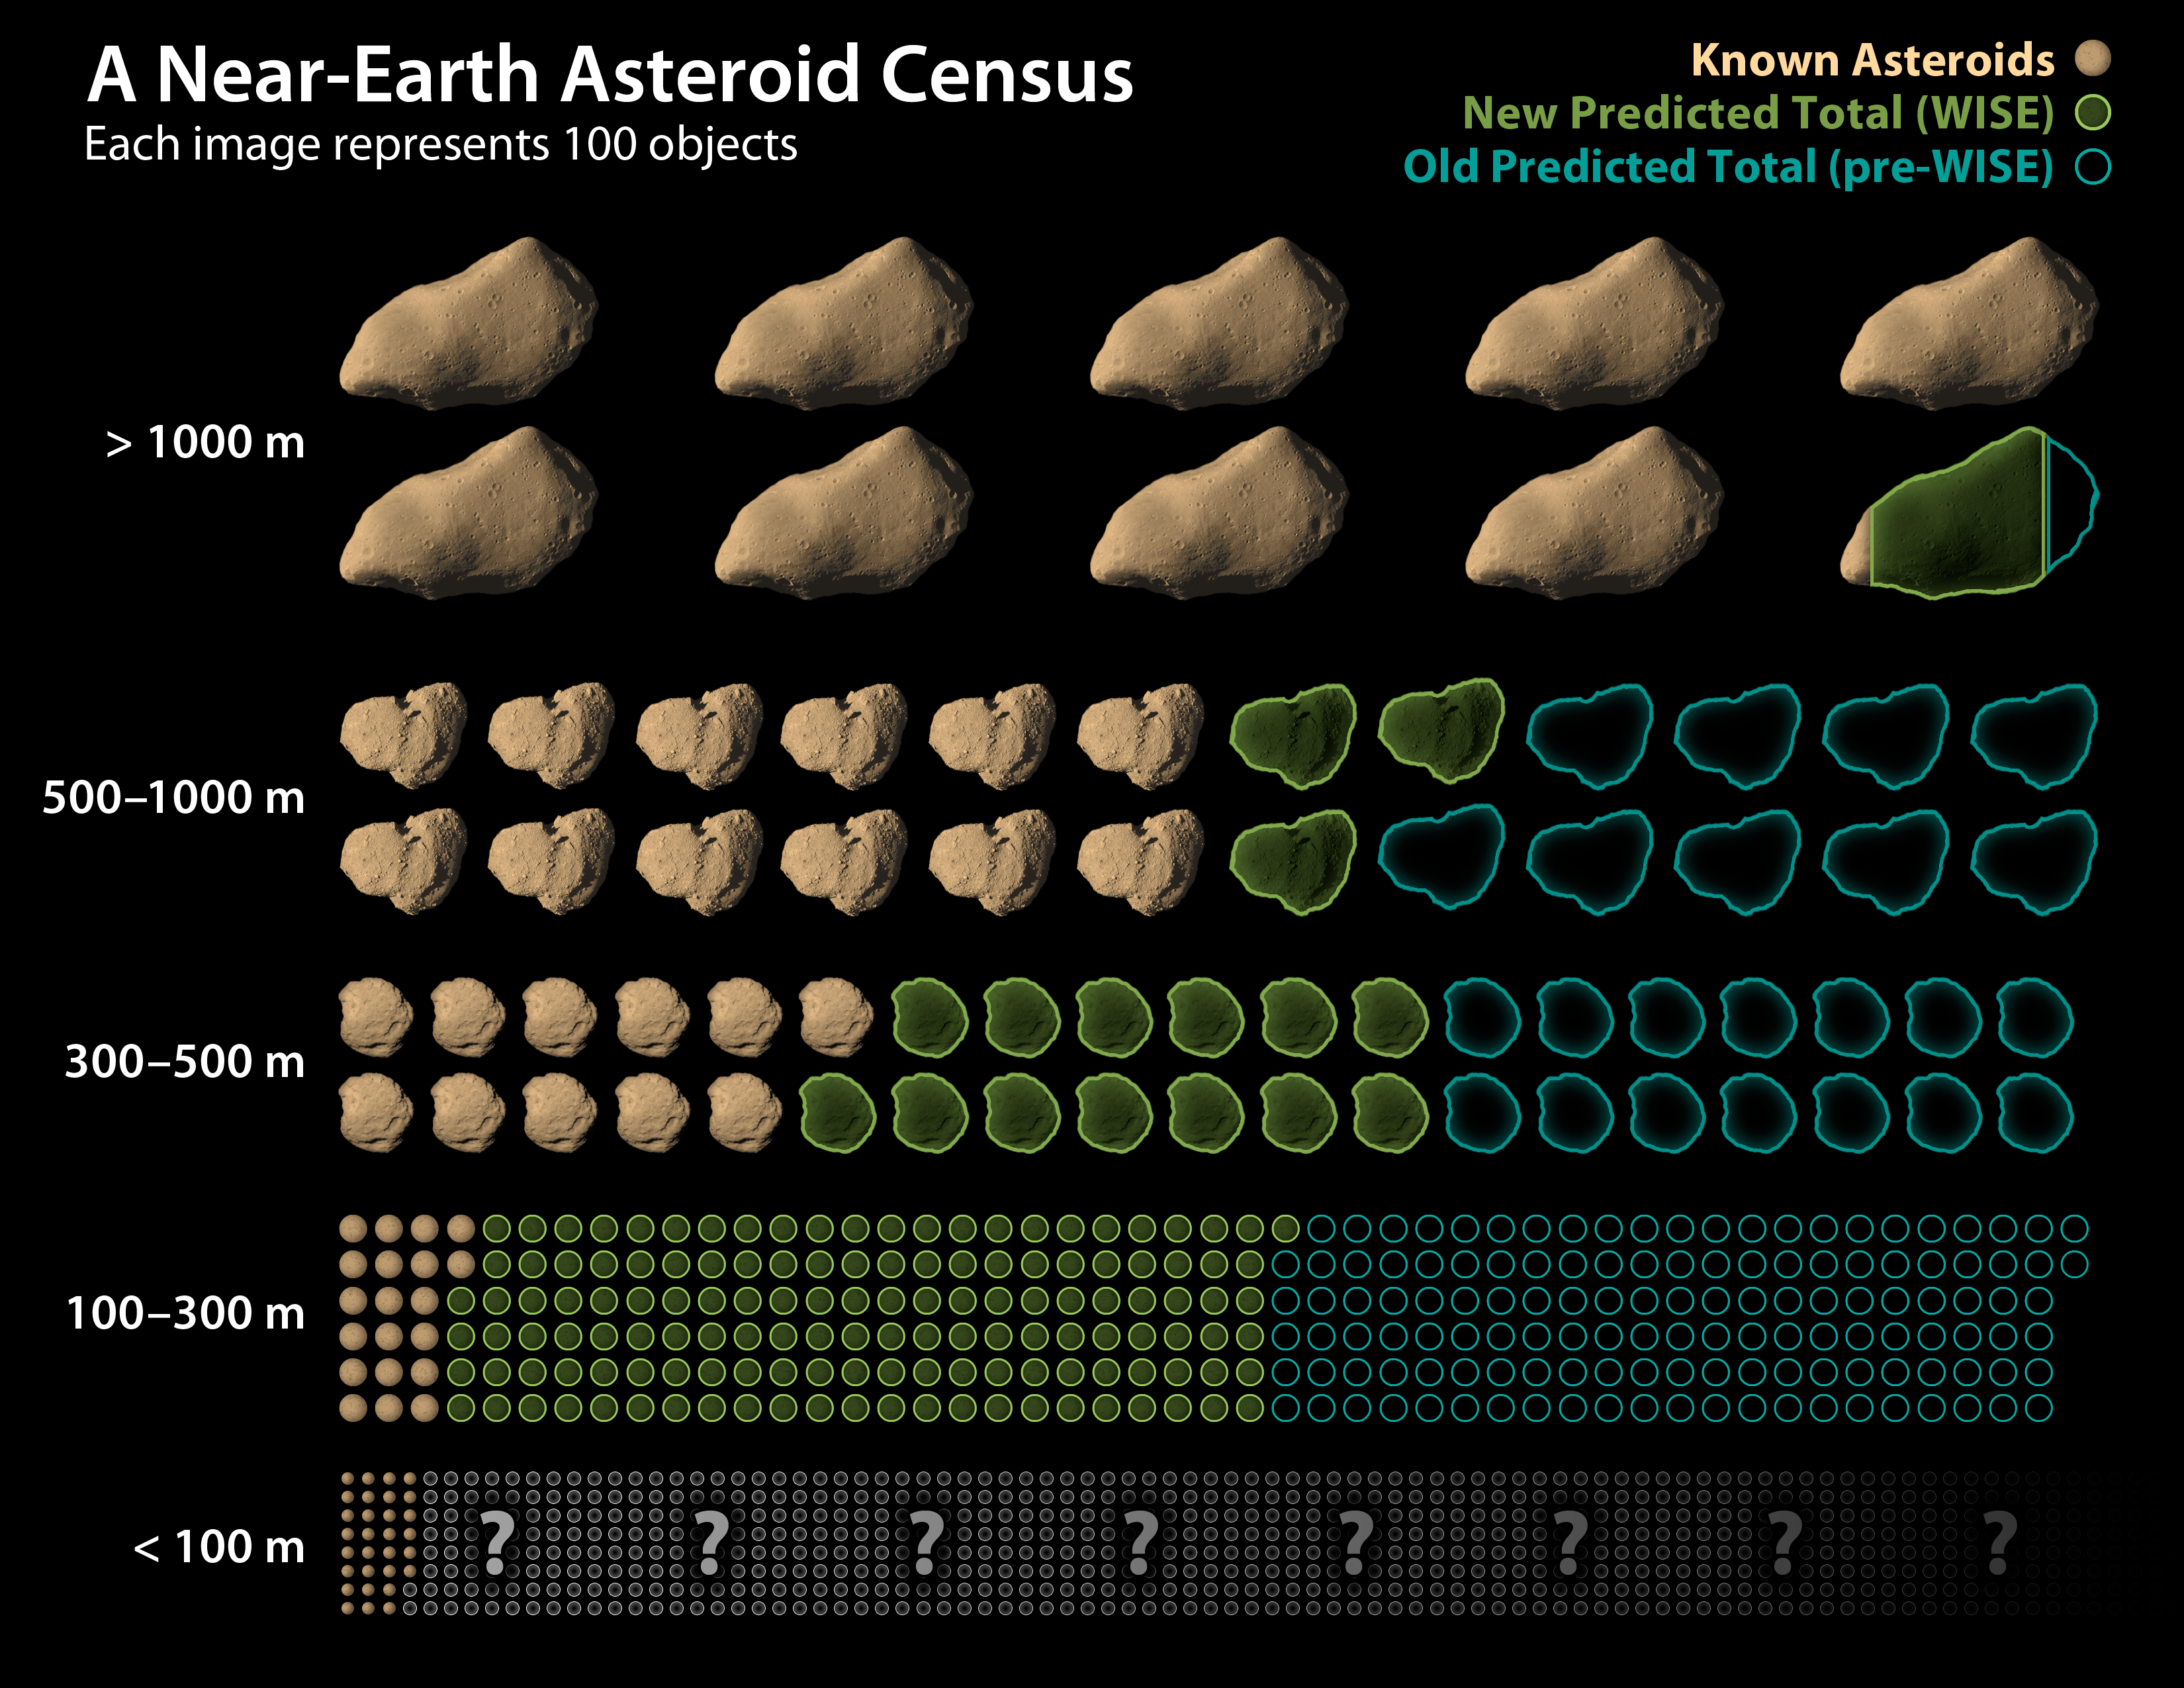

WISE Revises Numbers of Asteroids Near Earth

This chart shows how data from NASA’s Wide-field Infrared Survey Explorer, or WISE, has led to revisions in the estimated population of near-Earth asteroids. The infrared-sensing telescope performed the most accurate survey to date of a slice of this population as part of project called NEOWISE. This allowed the science team to make new estimates of the total numbers of the objects in different size categories. NEOWISE observed more than 500 objects larger than 100-meters (330-feet) wide — what can be thought of as medium to large-size asteroids. Near-Earth asteroids smaller than this size range were not studied, and near-Earth comets will be analyzed at a later time. Asteroid sizes are not drawn to scale in the chart.

Each asteroid image represents about 100 actual objects. Near-Earth asteroids that have already been found are filled in and appear brown. An entire row of asteroid images through the blue outlines shows how many total objects were thought to exist before the NEOWISE survey. The green outlines show the reduced new estimates based on the NEOWISE data.

As the graphic reveals, only a small difference was observed in the estimated total numbers of the largest asteroids — the ones with the potential for global consequences should they impact Earth. For the medium-sized asteroids, which could still destroy a metropolitan area, new estimates predict fewer space rocks than previously thought. Details are listed below.

— For the largest asteroids, larger than 1,000 meters (3,300 feet), NEOWISE data revises the total population down to 981 from a prior estimate of about 1,000. While this is not a dramatic difference, the findings show that NASA has met an initial near-Earth asteroid goal agreed to with Congress in 1998, calling for at least 90 percent of the largest objects to be found. There are an estimated 911 objects of this size range known, which means that NASA has found 93 percent. That leaves roughly 70 of these bodies left to find.

— The NEOWISE data reveals an approximately 44 percent decline in the estimated numbers of medium-sized asteroids, which are defined as those objects between 100 meters and 1,000 meters (330 and 3,300 feet). Estimates now indicate about 19,500, where as 35,000 were thought to exist before.

— The study does not apply to objects smaller than 100 meters (330 feet), but it is estimated that there are more than a million in this size range based on previous studies.

JPL manages the Wide-field Infrared Survey Explorer for NASA’s Science Mission Directorate, Washington. The principal investigator, Edward Wright, is at UCLA. The mission was competitively selected under NASA’s Explorers Program managed by the Goddard Space Flight Center, Greenbelt, Md. The science instrument was built by the Space Dynamics Laboratory, Logan, Utah, and the spacecraft was built by Ball Aerospace & Technologies Corp., Boulder, Colo. Science operations and data processing take place at the Infrared Processing and Analysis Center at the California Institute of Technology in Pasadena. Caltech manages JPL for NASA.

Credit: NASA/JPL-Caltech